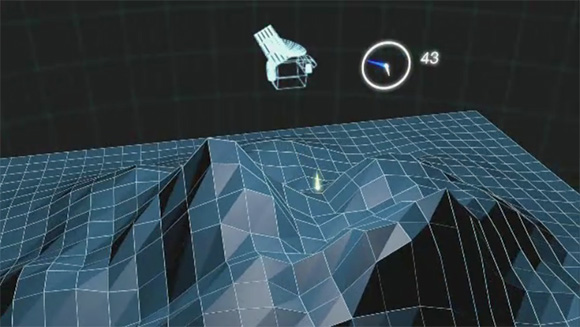

How MLA Works

The Mercury Laser Altimeter (MLA) is shown ranging to Mercury’s surface from orbit. In this animation, yellow flashes represent near-infrared laser pulses that can reflect off terrain in shadow as well as in sunlight. Using about as much power as a flashlight, the MLA instrument can range eight times a second to targets at distances as far as that from Washington, D.C., to Ottawa, Canada (~800 km), St. Louis, Missouri, or Orlando, Florida (~1200 km). The laser pulse returns from the surface in less than one hundredth of a second. This time interval can be measured to a precision equivalent to a hand’s breadth uncertainly in distance. Measurements are assembled from individual profiles to produce a terrain model such as the one shown here.

The MESSENGER spacecraft is the first ever to orbit the planet Mercury, and the spacecraft’s seven scientific instruments and radio science investigation are unraveling the history and evolution of the Solar System’s innermost planet. Visit the Why Mercury? section of this website to learn more about the key science questions that the MESSENGER mission is addressing. During the one-year primary mission, MDIS acquired 88,746 images and extensive other data sets. MESSENGER is now in a year-long extended mission, during which plans call for the acquisition of more than 80,000 additional images to support MESSENGER’s science goals.

For information regarding the use of images, see the MESSENGER image use policy.

Credit: NASA/GSFC/Scientific Visualization Studio